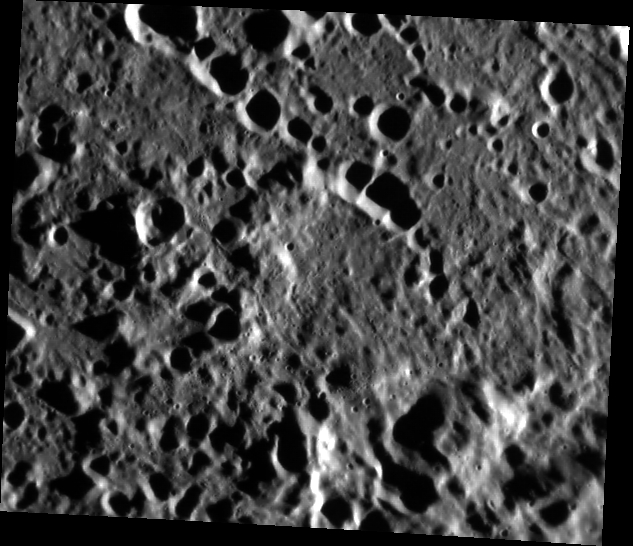

(How Does It Feel to Be) On Top of the World?

Today’s image shows a part of the ejecta blanket of the Mozart basin. The hill at the bottom center of the image has the highest elevation measured by the Mercury Laser Altimeter (MLA), just over 4 km above the reference. A paper on findings related to Mercury’s topography was published by Maria Zuber and colleagues in the journal Science.

This image was acquired as part of MDIS’s high-resolution surface morphology base map. The surface morphology base map covers more than 99% of Mercury’s surface with an average resolution of 200 meters/pixel. Images acquired for the surface morphology base map typically are obtained at off-vertical Sun angles (i.e., high incidence angles) and have visible shadows so as to reveal clearly the topographic form of geologic features.

Date acquired: May 07, 2011
Image Mission Elapsed Time (MET): 213240294
Image ID: 222814
Instrument: Narrow Angle Camera (NAC) of the Mercury Dual Imaging System (MDIS)
Center Latitude: 11.95°
Center Longitude: 164.7° E
Resolution: 191 meters/pixel
Scale: The scene is about 115 km (71 mi.) across
Incidence Angle: 79.0°
Emission Angle: 32.1°
Phase Angle: 111.1°

The MESSENGER spacecraft is the first ever to orbit the planet Mercury, and the spacecraft’s seven scientific instruments and radio science investigation are unraveling the history and evolution of the Solar System’s innermost planet. Visit the Why Mercury? section of this website to learn more about the key science questions that the MESSENGER mission is addressing. During the one-year primary mission, MDIS acquired 88,746 images and extensive other data sets. MESSENGER is now in a year-long extended mission, during which plans call for the acquisition of more than 80,000 additional images to support MESSENGER’s science goals.

These images are from MESSENGER, a NASA Discovery mission to conduct the first orbital study of the innermost planet, Mercury. For information regarding the use of images, see the MESSENGER image use policy.

Credit: NASA/Johns Hopkins University Applied Physics Laboratory/Carnegie Institution of Washington